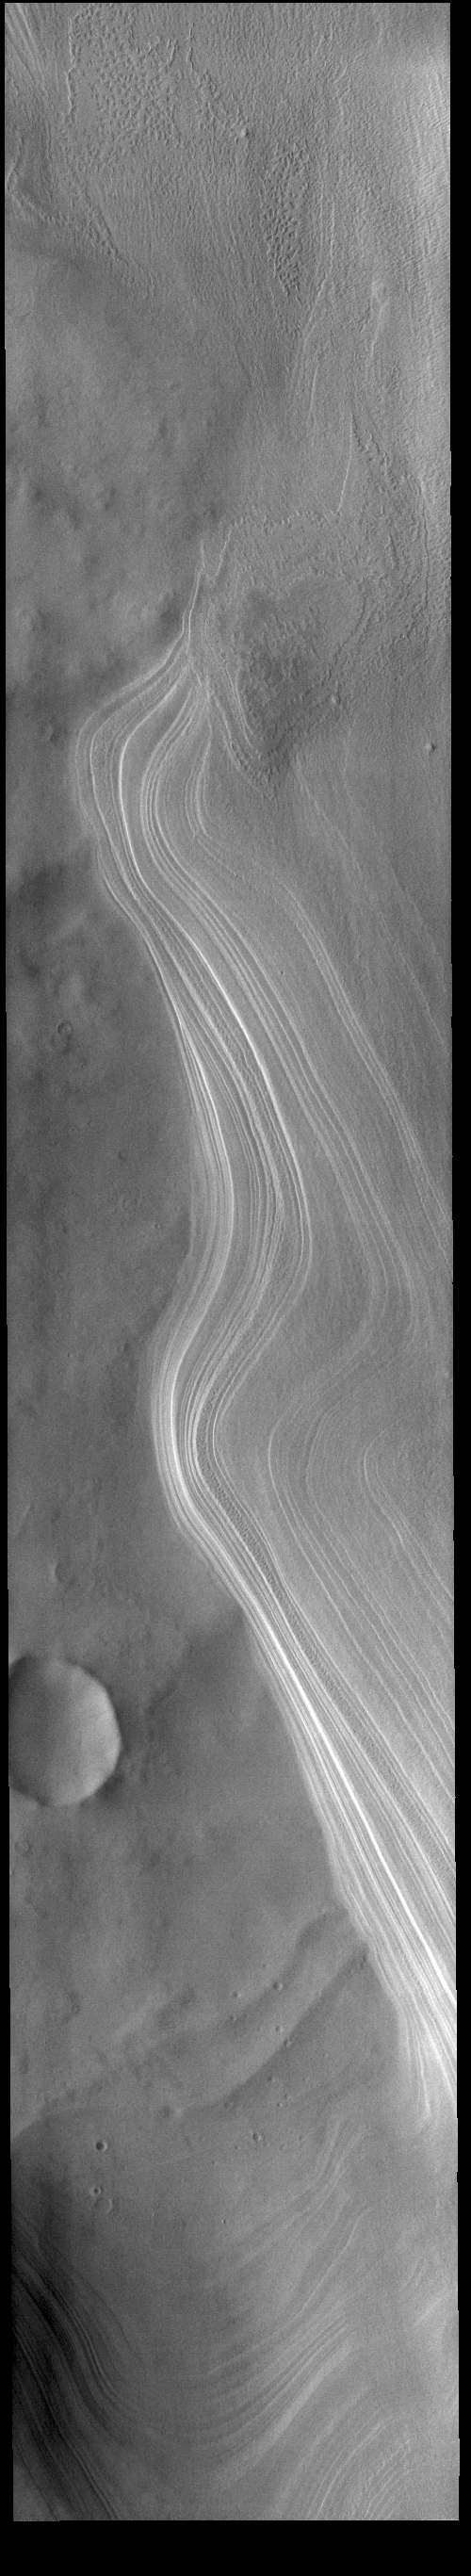

Promethei Chasma

Today’s VIS image shows part of the South Pole. Promethei Chasma covers the left side of the image. Promethei and other chasmata are found in both the north and south polar caps. The chasmata are are regions that have no ice cover, revealing the surface below the ice cap. The layers that comprise the polar cap are readily visible along the side of the chasma.

Credit: NASA/JPL-Caltech/ASU